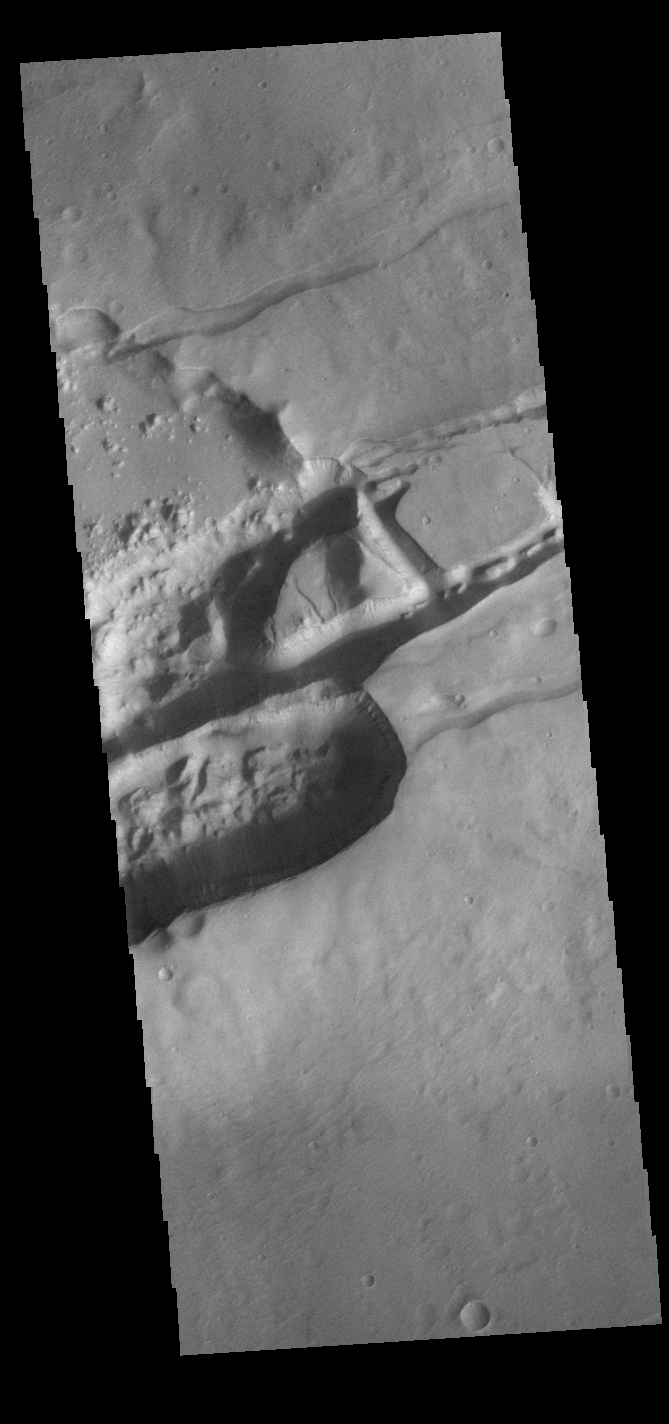

Sirenum Fossae

The linear depressions in this VIS image are part of Sirenum Fossae. These depressions are called graben, which form by the down drop of material between two parallel faults. The faults are caused by extensional tectonic stresses in the region. The Sirenum Fossae graben are 2735km (1700 miles) long.

Credit: NASA/JPL-Caltech/ASU